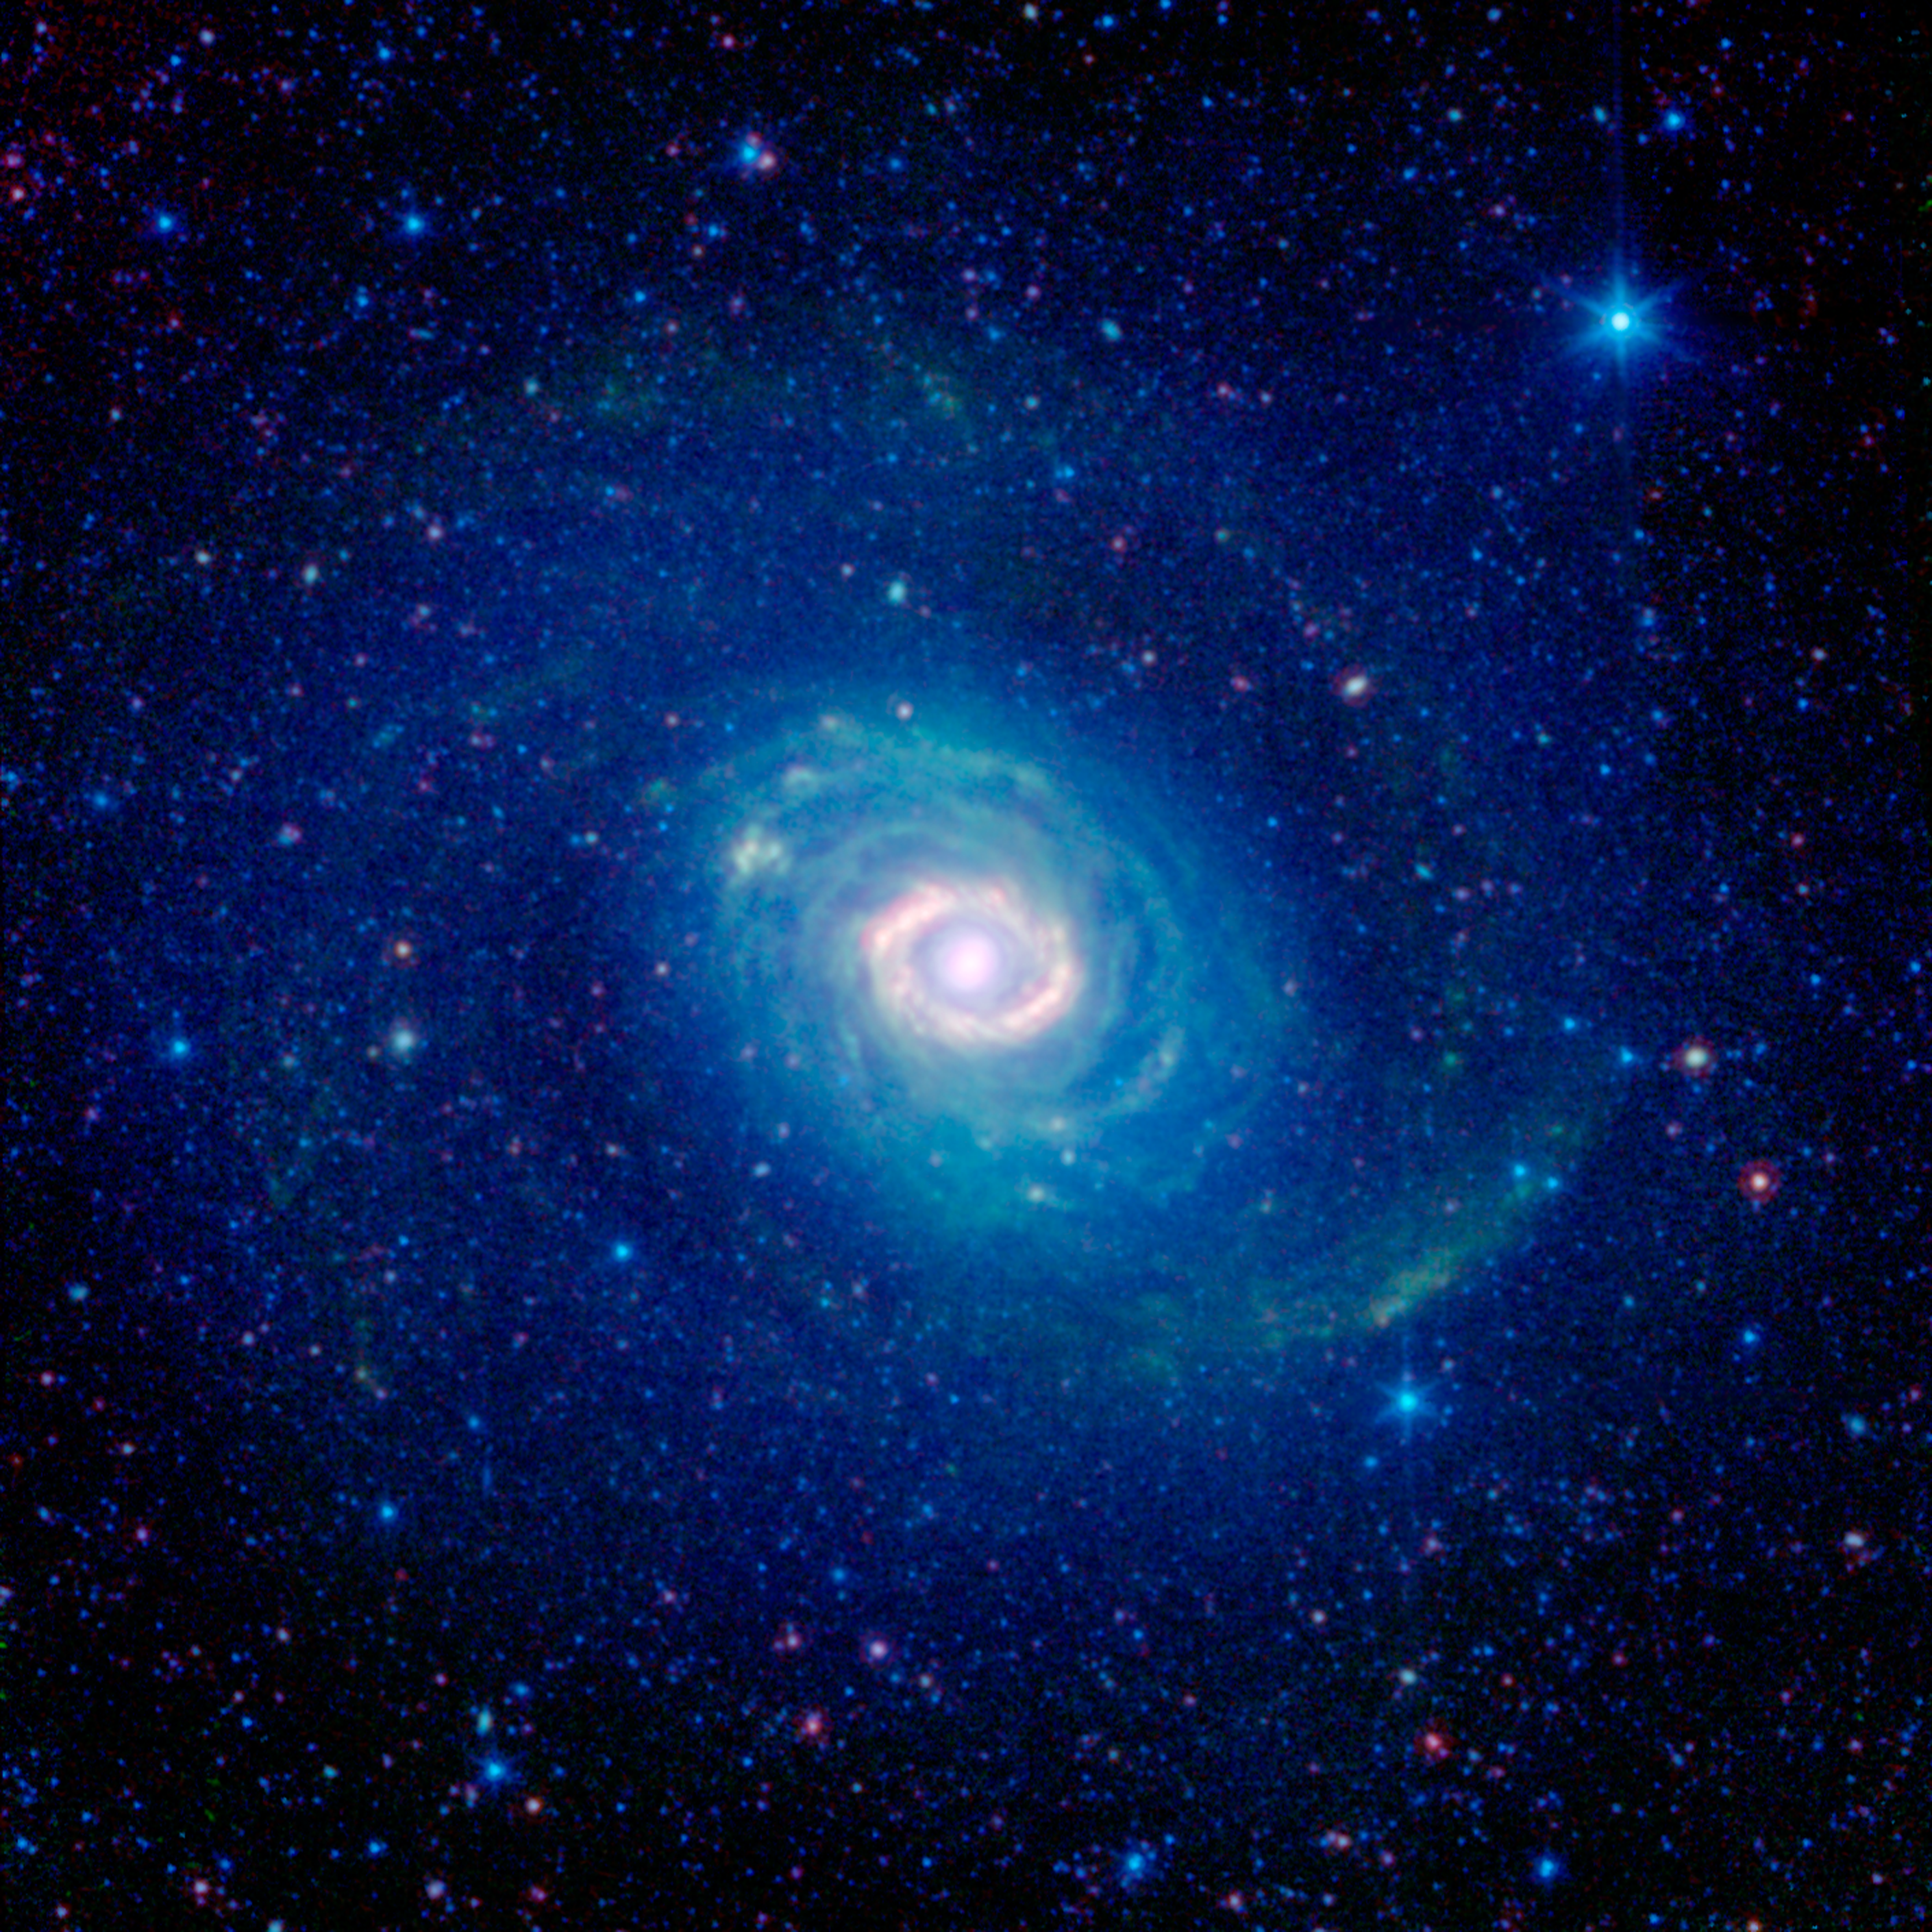

Galactic Wheels within Wheels

How many rings do you see in this new image of the galaxy Messier 94, also known as NGC 4736? While at first glance one might see a number of them, astronomers believe there is just one. This image was captured in infrared light by NASA’s Spitzer Space Telescope.

Historically, Messier 94 was considered to have two strikingly different rings: a brilliant, compact band encircling the galaxy’s core, and a faint, broad, swath of stars falling outside its main disk.

Astronomers have recently discovered that the outer ring, seen here in the deep blue glow of starlight, might actually be more of an optical illusion. A 2009 study combined infrared Spitzer observations with those from other telescopes, including ultraviolet data from NASA’s Galaxy Evolution Explorer, now operated by the California Institute of Technology, Pasadena; visible data from the Sloan Digital Sky Survey; and shorter-wavelength infrared light from the Two Micron All Sky Survey (2MASS). This more complete picture of Messier 94 indicates that we are really seeing two separate spiral arms, which, from our perspective, take on the appearance of a single, unbroken ring.

The bright inner ring of Messier 94 is very real, however. This area is sometimes identified as a “starburst ring” because of the frenetic pace of star formation in the confined area. Starbursts like this can often be triggered by gravitational encounters with other galaxies, but in this case might be caused by the galaxy’s oval shape.

Tucked in between the inner starburst ring and the outer ring-like arms is the galaxy’s disk, striated with greenish filaments of dust. While these dusty arcs look like a collection of rings, they actually follow tightly wound spiral arcs.

Infrared light with wavelengths of 3.6 and 4.5 microns is represented in blue/cyan, and primarily shows the glow from starlight. Light of 8 microns is rendered in green, and 24-micron emission is red, tracing the cooler and warmer components of dust, respectively. The image was taken in 2004, before Spitzer ran out of cryogen.

The 2MASS mission was a joint effort between the California Institute of Technology, Pasadena, Calif., the University of Massachusetts and NASA’s Jet Propulsion Laboratory, Pasadena, Calif.

NASA’s Jet Propulsion Laboratory, Pasadena, Calif., manages the Spitzer Space Telescope mission for NASA’s Science Mission Directorate, Washington. Science operations are conducted at the Spitzer Science Center at the California Institute of Technology in Pasadena. Data are archived at the Infrared Science Archive housed at the Infrared Processing and Analysis Center at Caltech. Caltech manages JPL for NASA.

Credit: NASA/JPL-Caltech